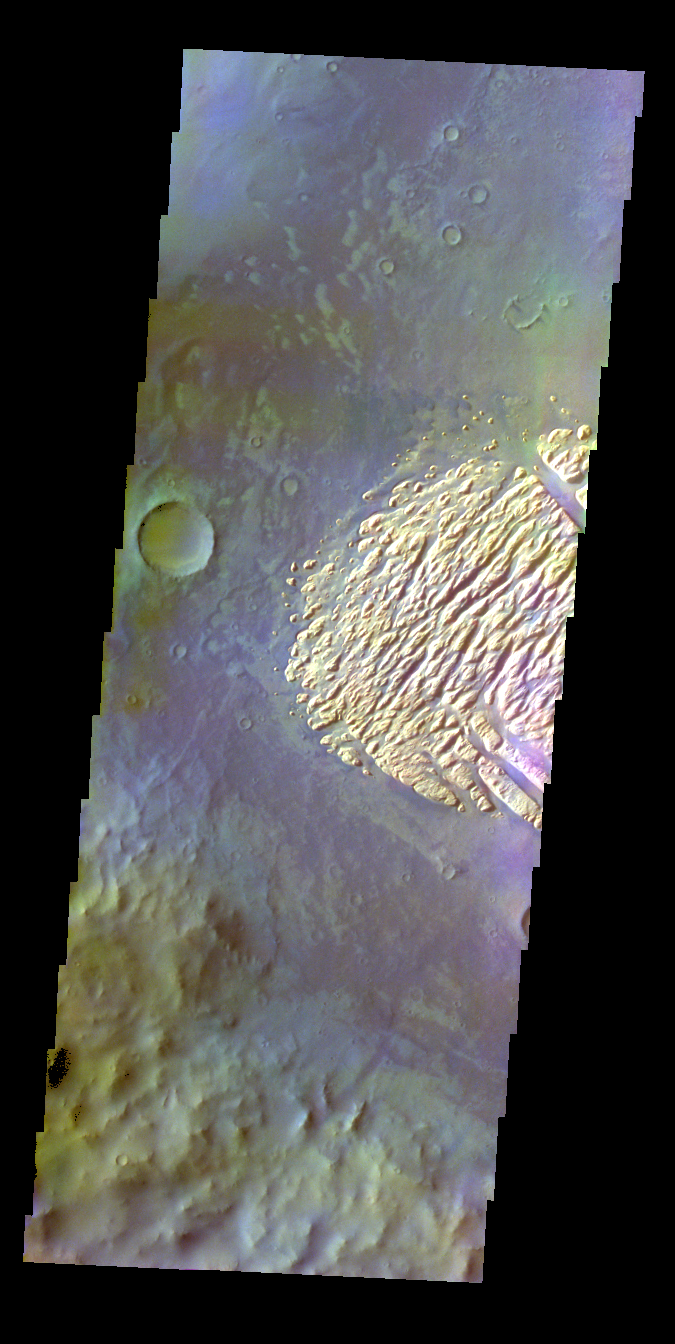

Pollack Crater – False Color

The THEMIS VIS camera contains 5 filters. The data from different filters can be combined in multiple ways to create a false color image. These false color images may reveal subtle variations of the surface not easily identified in a single band image. Today’s false color image shows part of the floor of Pollack Crater.

Credit: NASA/JPL-Caltech/ASU